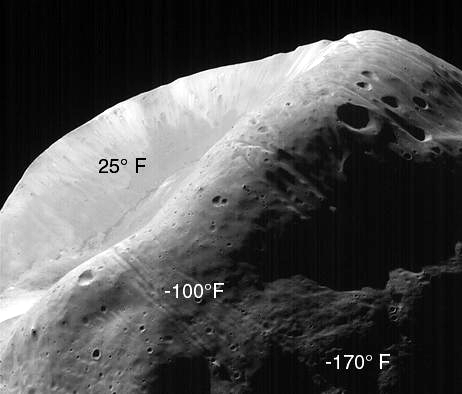

MOC Image of Phobos with TES Temperature Overlay

This image of Phobos, the inner and larger of the two moons of Mars, was taken by the Mars Global Surveyor on August 19, 1998. The Thermal Emission Spectrometer (TES) measured the brightness of thermal radiation at the same time the camera acquired this image. By analyzing the brightness, TES scientists could deduce the various fractions of the surface exposed to the Sun and their temperatures. This preliminary analysis shows that the surface temperature, dependent on slope and particle size, varies from a high of +25° F (-4° C) on the most illuminated slopes to -170° F (-112° C) in shadows. This large difference, and the fact that such differences can be found in close proximity, adds support to the notion that the surface of Phobos is covered by very small particles.

Malin Space Science Systems, Inc. and the California Institute of Technology built the MOC using spare hardware from the Mars Observer mission. MSSS operates the camera from its facilities in San Diego, CA. The Thermal Emission Spectrometer is operated by Arizona State University and was built by Raytheon Santa Barbara Remote Sensing. The Jet Propulsion Laboratory’s Mars Surveyor Operations Project operates the Mars Global Surveyor spacecraft with its industrial partner, Lockheed Martin Astronautics, from facilities in Pasadena, CA and Denver, CO.

Credit: NASA/JPL/University of Arizona